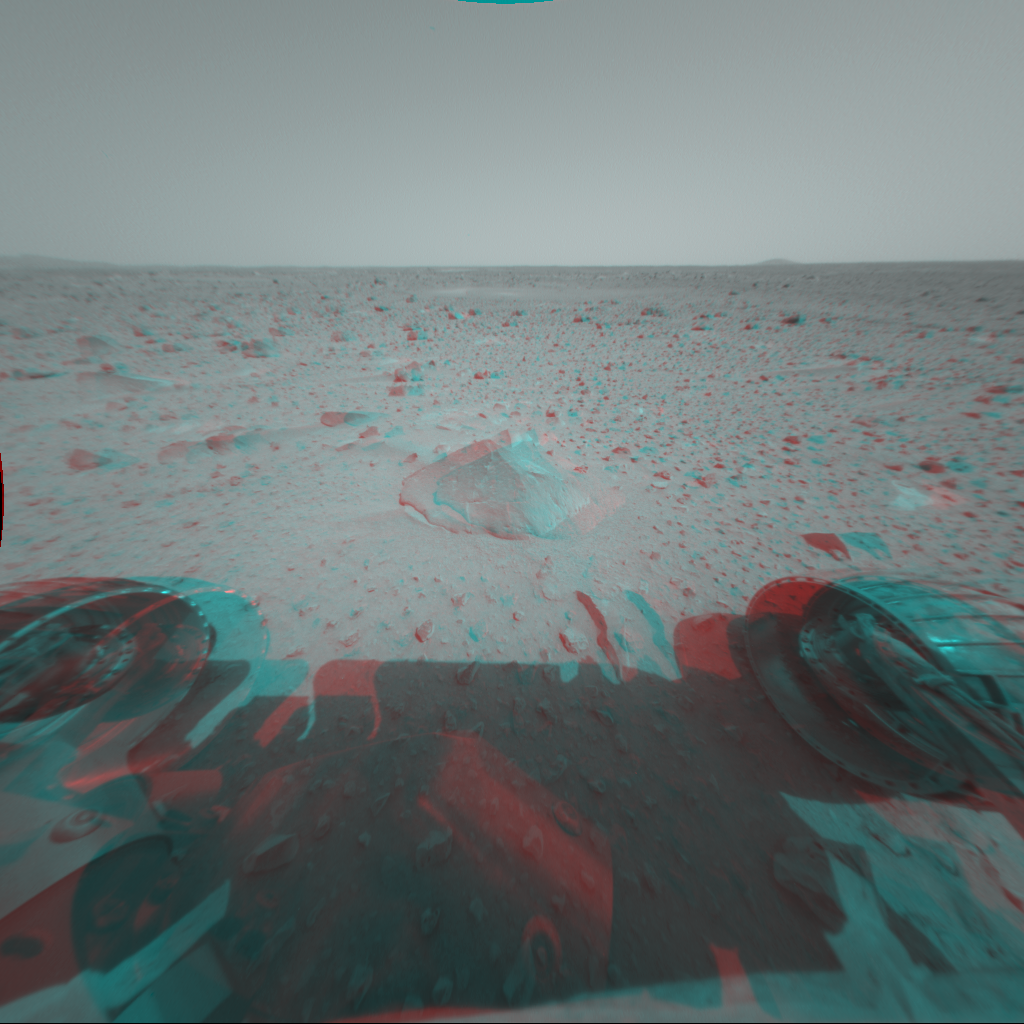

Approaching Rock Target No. 1

This 3-D stereo anaglyph image was taken by the Mars Exploration Rover Spirit front hazard-identification camera after the rover’s first post-egress drive on Mars Sunday. Engineers drove the rover approximately 3 meters (10 feet) from the Columbia Memorial Station toward the first rock target, seen in the foreground. The football-sized rock was dubbed Adirondack because of its mountain-shaped appearance. Scientists plan to use instruments at the end of the rover’s robotic arm to examine the rock and understand how it formed.

Credit: NASA/JPL